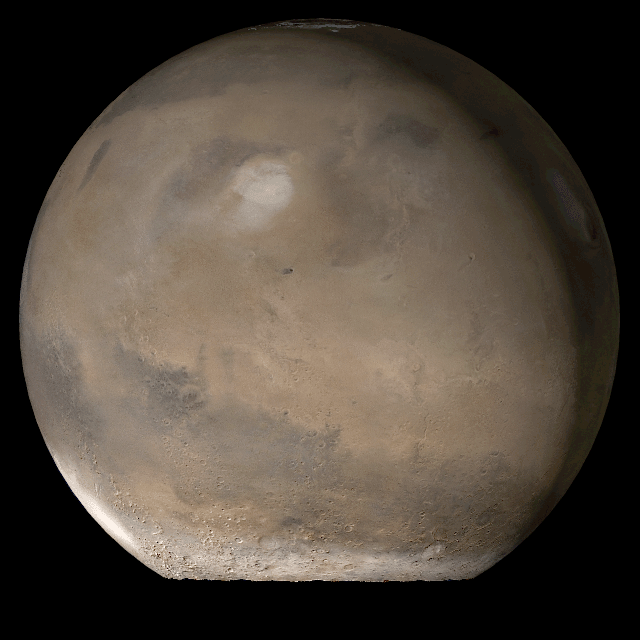

Mars at Ls 107°: Elysium/Mare Cimmerium

26 September 2006
This picture is a composite of Mars Global Surveyor (MGS) Mars Orbiter Camera (MOC) daily global images acquired at Ls 107° during a previous Mars year. This month, Mars looks similar, as Ls 107° occurred in mid-September 2006. The picture shows the Elysium/Mare Cimmerium face of Mars. Over the course of the month, additional faces of Mars as it appears at this time of year are being posted for MOC Picture of the Day. Ls, solar longitude, is a measure of the time of year on Mars. Mars travels 360° around the Sun in 1 Mars year. The year begins at Ls 0°, the start of northern spring and southern autumn.

Season: Northern Summer/Southern Winter

Credit: NASA/JPL/Malin Space Science Systems